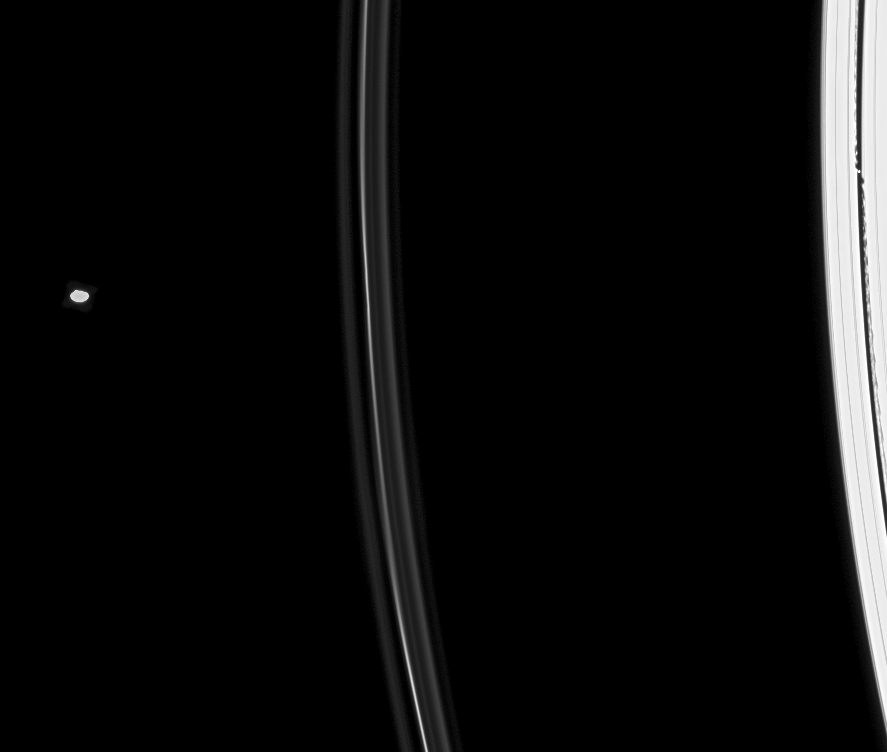

F Ring in Between

Two ring moons sweep through the scene as Cassini focuses on Saturn’s intriguing F ring.

Daphnis (8 kilometers, or 5 miles across) is seen at right with its edge waves in the Keeler Gap. Pandora (81 kilometers, or 50 miles across) appears at left.

This image is part of a movie sequence designed to observe the appearance of the F ring and its faint flanking ringlets. As such, the exposure was not optimized to image Pandora, therefore the moon is overexposed.

This view looks toward the unilluminated side of the rings from about 22 degrees above the ringplane.The image was taken in visible light with the Cassini spacecraft narrow-angle camera on July 5, 2008. The view was obtained at a distance of approximately 1.2 million kilometers (718,000 miles) from Saturn. Image scale is 7 kilometers (4 miles) per pixel.

The Cassini-Huygens mission is a cooperative project of NASA, the European Space Agency and the Italian Space Agency. The Jet Propulsion Laboratory, a division of the California Institute of Technology in Pasadena, manages the mission for NASA’s Science Mission Directorate, Washington, D.C. The Cassini orbiter and its two onboard cameras were designed, developed and assembled at JPL. The imaging operations center is based at the Space Science Institute in Boulder, Colo.

Credit: NASA/JPL/Space Science Institute